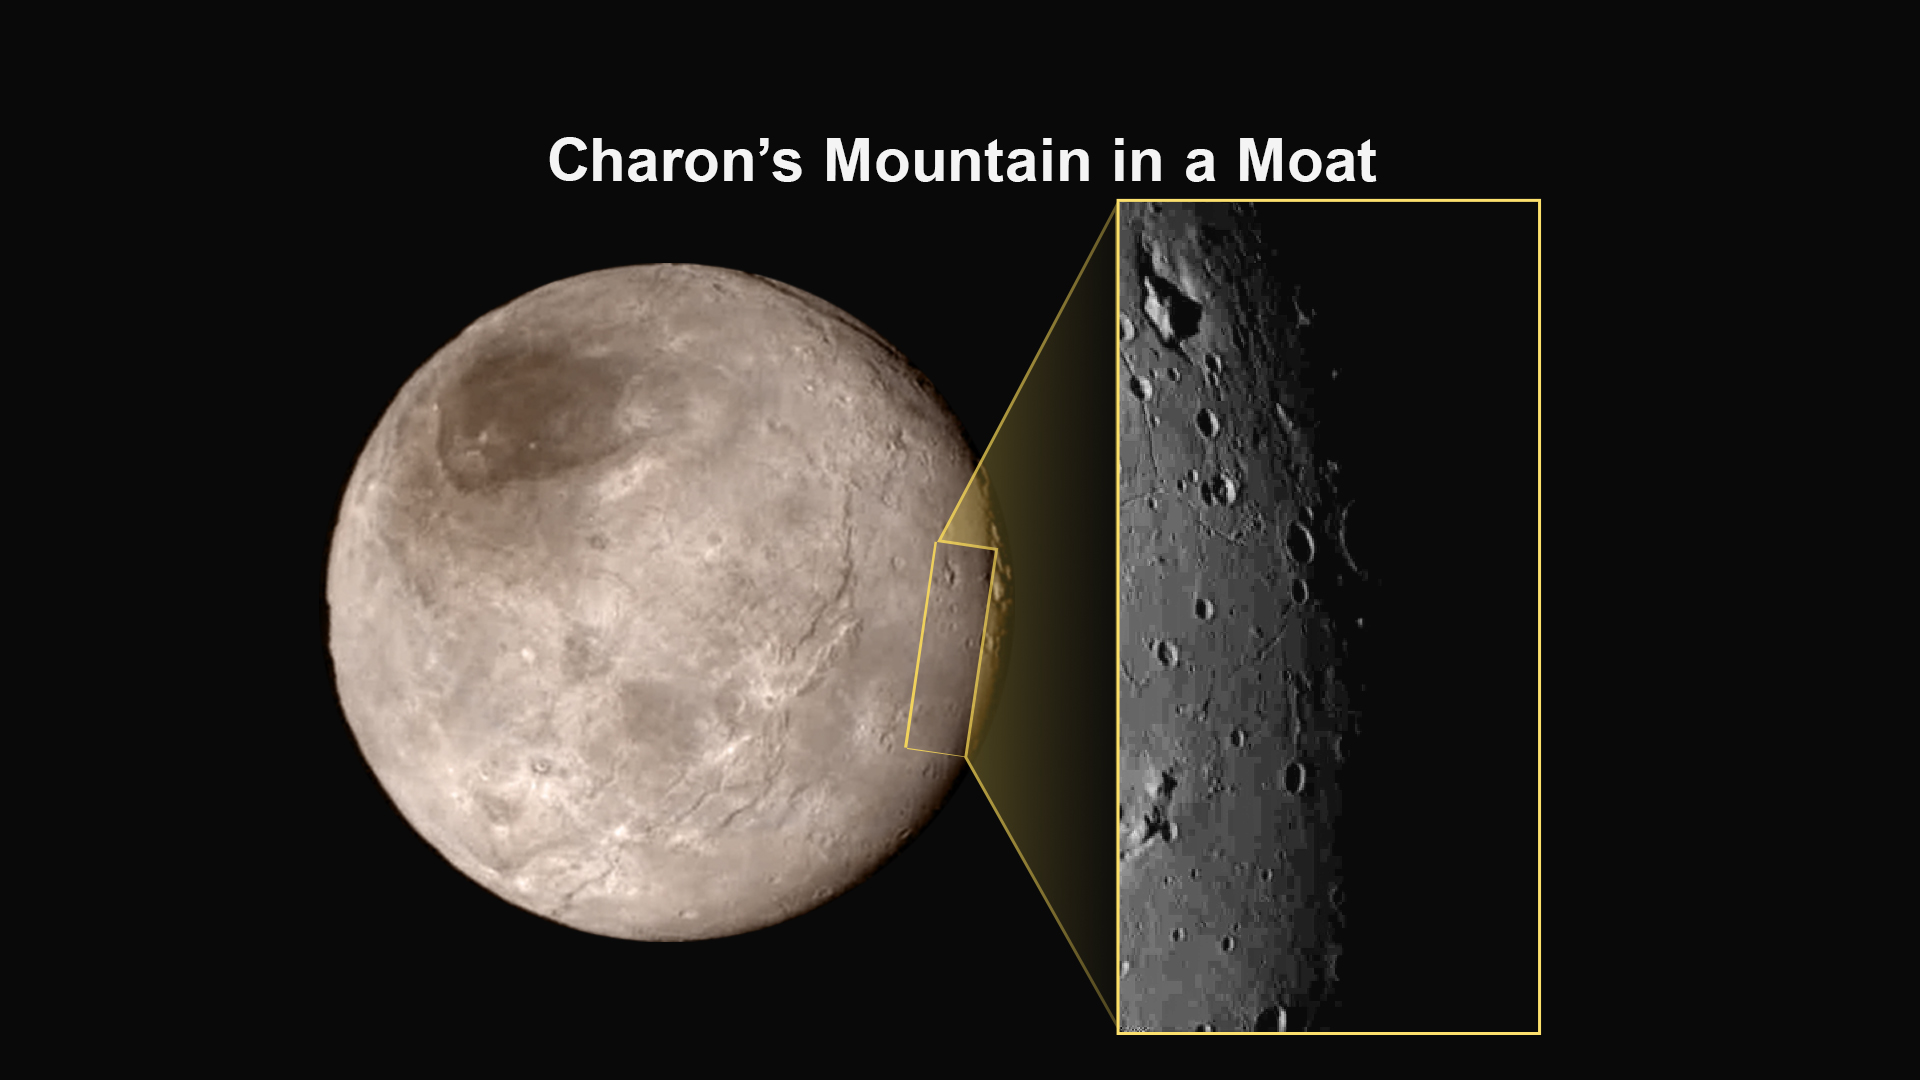

Close-Up of Charon’s ‘Mountain in a Moat’

This image of an area on Pluto’s largest moon Charon has a captivating feature — a depression with a peak in the middle, shown here in the upper left corner of the inset. The image shows an area approximately 240 miles (390 kilometers) from top to bottom, including few visible craters.

This image gives a preview of what the surface of this large moon will look like in future close-ups from NASA’s New Horizons spacecraft. This image is heavily compressed; sharper versions are anticipated when the full-fidelity data from New Horizons’ Long Range Reconnaissance Imager (LORRI) are returned to Earth.

The rectangle superimposed on the global view of Charon shows the approximate location of this close-up view.

The image was taken at approximately 6:30 a.m. EDT (10:30 UTC) on July 14, 2015, about 1.5 hours before closest approach to Pluto, from a range of 49,000 miles (79,000 kilometers).

The Johns Hopkins University Applied Physics Laboratory in Laurel, Maryland, designed, built, and operates the New Horizons spacecraft, and manages the mission for NASA’s Science Mission Directorate. The Southwest Research Institute, based in San Antonio, leads the science team, payload operations and encounter science planning. New Horizons is part of the New Frontiers Program managed by NASA’s Marshall Space Flight Center in Huntsville, Alabama.

Credit: NASA/Johns Hopkins University Applied Physics Laboratory/Southwest Research Institute